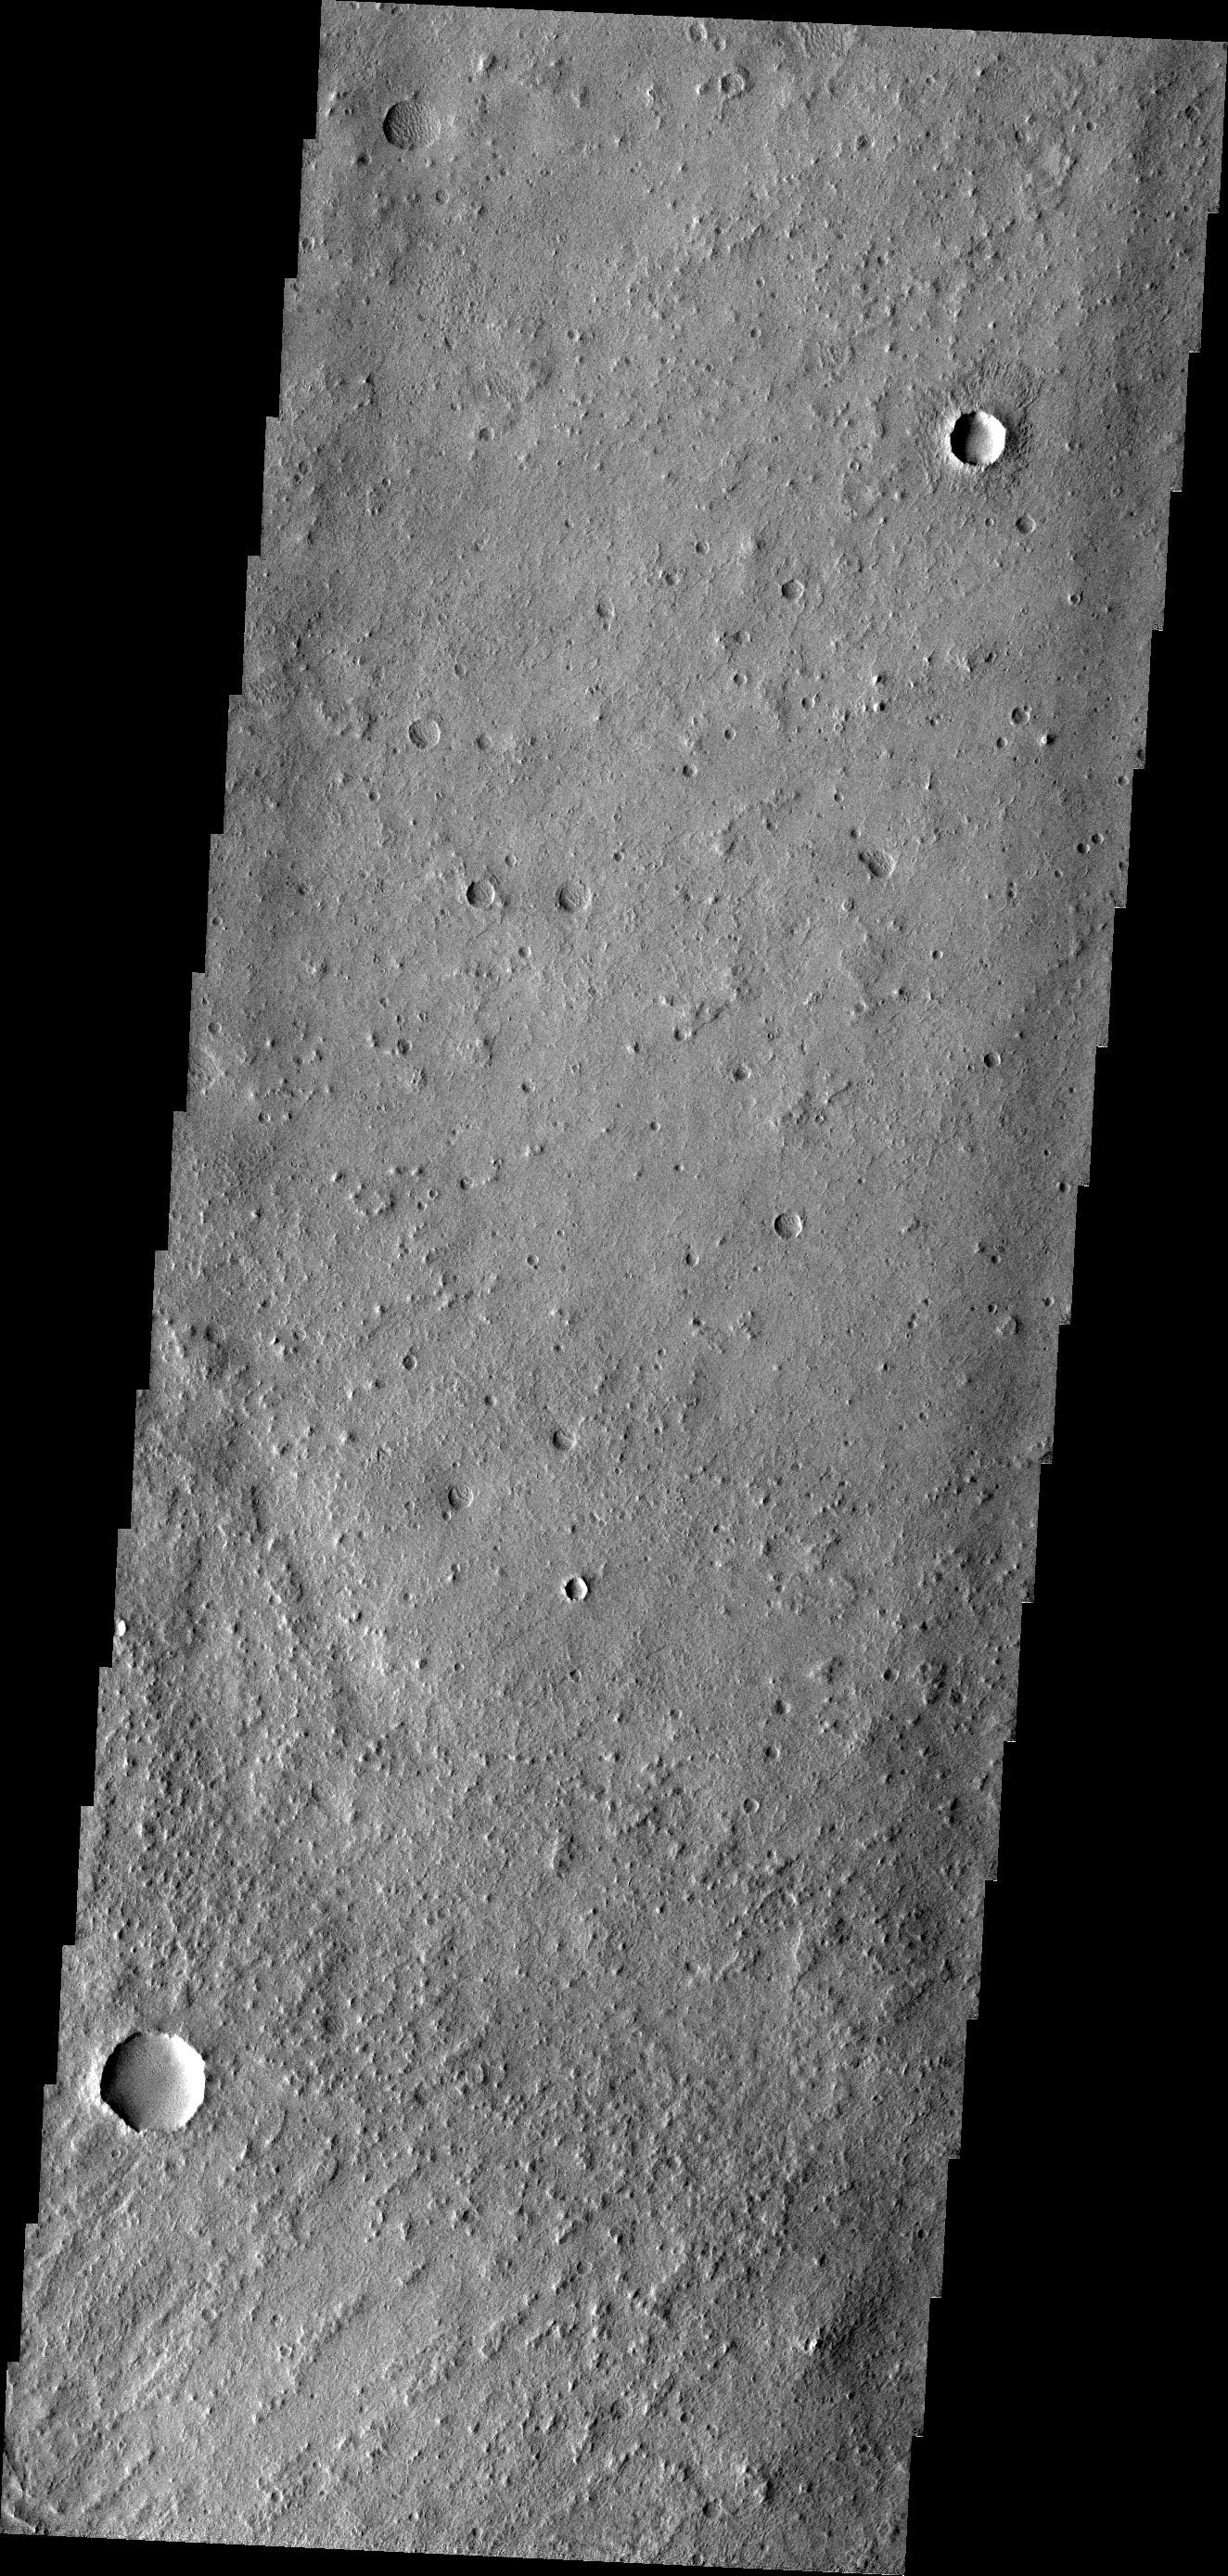

Wind Action

Long term winds in the area between Tharsis and Elysium have produced many dramatic landforms. Not all wind action is readily visible. The region shown in this image has been subject to wind erosion, but one must look closely to see the wind-eroded landforms. The crater at the upper part of the image shows an ejecta blanket winnowed by the wind.

Image information: VIS instrument. Latitude -5.9N, Longitude 179.6E. 18 meter/pixel resolution.

Please see the THEMIS Data Citation Note for details on crediting THEMIS images.

Note: this THEMIS visual image has not been radiometrically nor geometrically calibrated for this preliminary release. An empirical correction has been performed to remove instrumental effects. A linear shift has been applied in the cross-track and down-track direction to approximate spacecraft and planetary motion. Fully calibrated and geometrically projected images will be released through the Planetary Data System in accordance with Project policies at a later time.

NASA’s Jet Propulsion Laboratory manages the 2001 Mars Odyssey mission for NASA’s Office of Space Science, Washington, D.C. The Thermal Emission Imaging System (THEMIS) was developed by Arizona State University, Tempe, in collaboration with Raytheon Santa Barbara Remote Sensing. The THEMIS investigation is led by Dr. Philip Christensen at Arizona State University. Lockheed Martin Astronautics, Denver, is the prime contractor for the Odyssey project, and developed and built the orbiter. Mission operations are conducted jointly from Lockheed Martin and from JPL, a division of the California Institute of Technology in Pasadena.

Credit: NASA/JPL/ASU